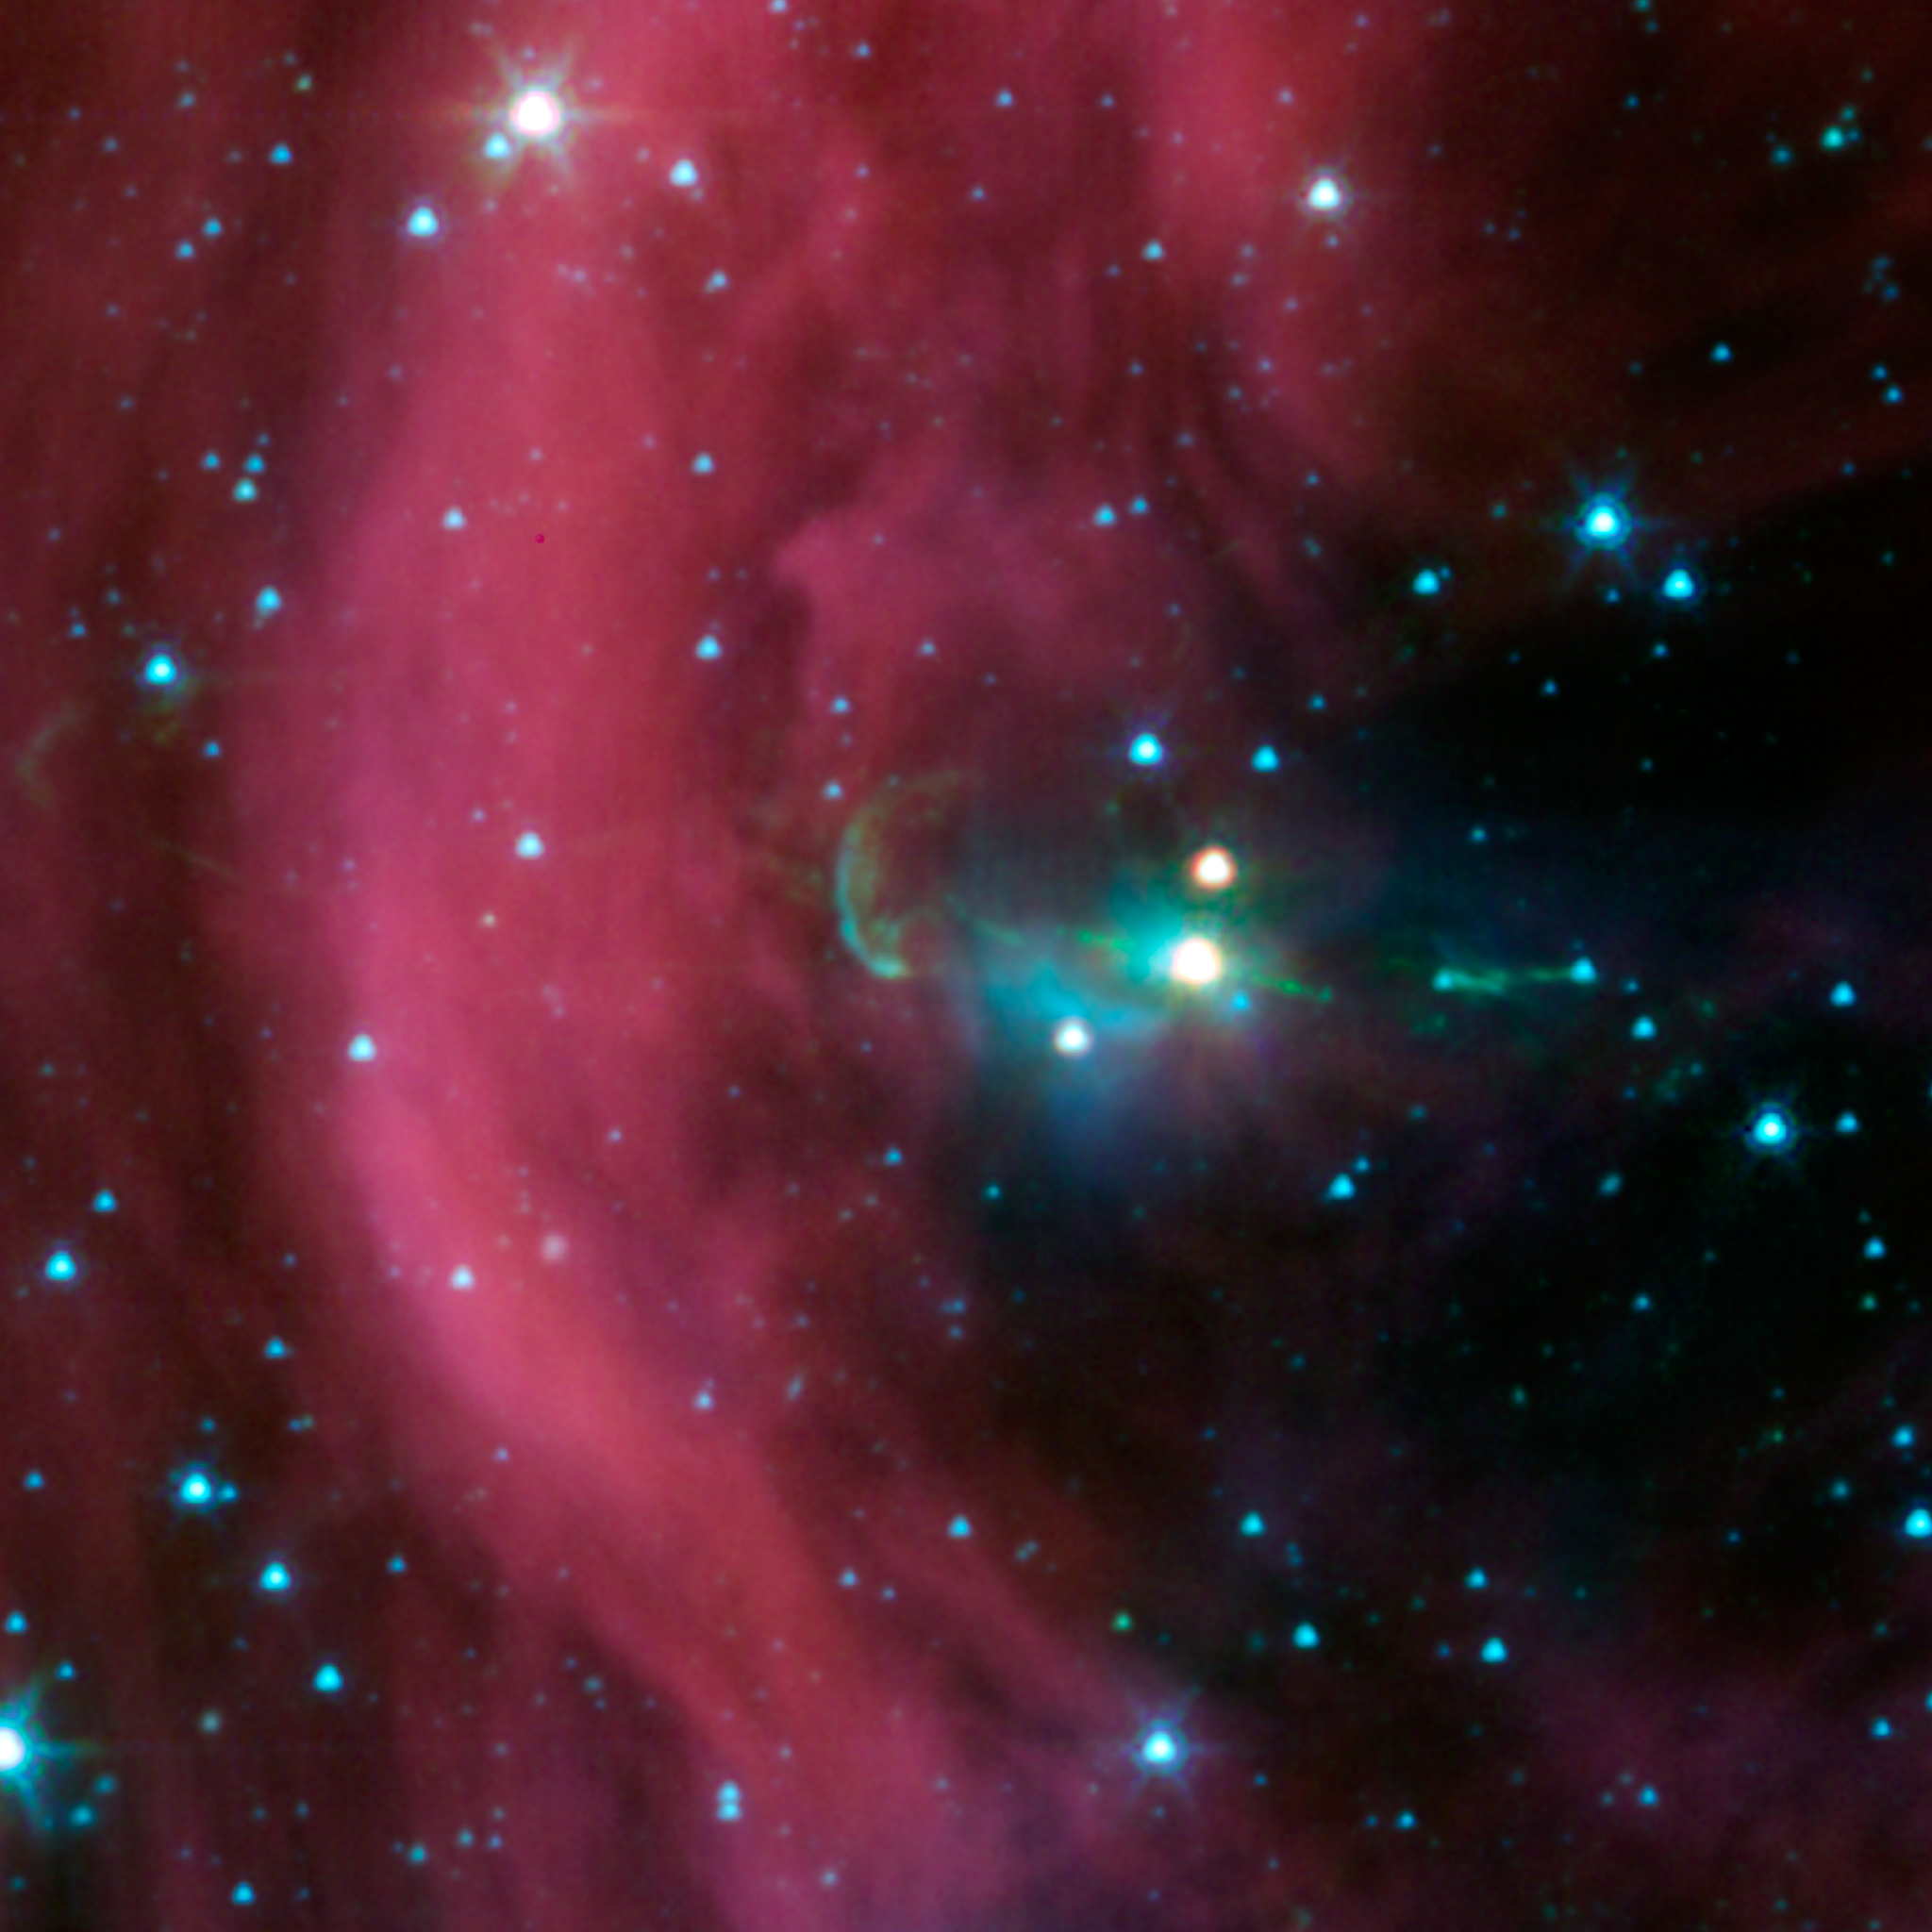

It's Twins! Spitzer Finds Hidden Jet

NASA's Spitzer Space Telescope took this image of a baby star sprouting two identical jets (green lines emanating from fuzzy star). The jet on the right had been seen before in visible-light views, but the jet at left -- the identical twin to the first jet -- could only be seen in detail with Spitzer's infrared detectors. This left jet was hidden behind a dark cloud, which Spitzer can see through.

The Spitzer image shows that both of the twin jets, in a system called Herbig-Haro 34, are made up of identical knots of gas and dust, ejected one after another from the area around the star. By studying the spacing of these knots, and knowing the speed of the jets from previous studies, astronomers were able to determine that the jet to the right of the star punches its material out 4.5 years later than the counter-jet.

The new data also reveal that the area from which the jets originate is contained within a sphere around the star, with a radius of 3 astronomical units. An astronomical unit is the distance between Earth and the sun. Previous studies estimated that the maximum size of this jet-making zone was 10 times larger.

The wispy material is gas and dust. Arc-shaped bow shocks can be seen at the ends of the twin jets. The shocks consist of compressed material in front of the jets.

The Herbig-Haro 34 jets are located at approximately 1,400 light-years away in the Orion constellation.

Credit: NASA / JPL-Caltech / A. Raga (ICN/UNAM) & A. Noriega-Crespo (SSC/Caltech)